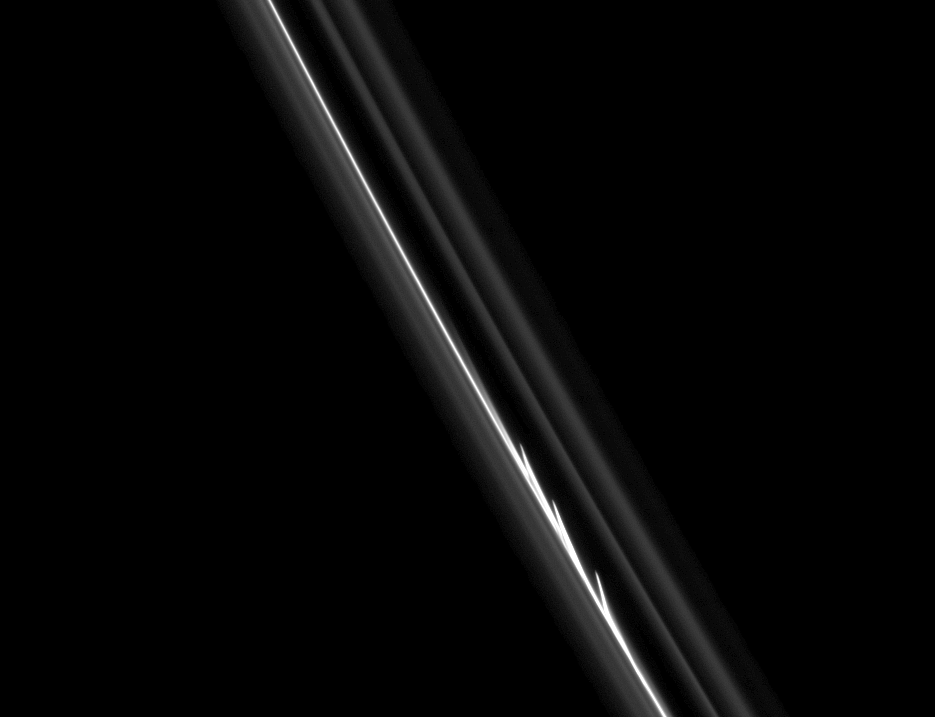

Evidence of Collision

The three bright, finger-like jets of material seen here suggest that a small object has collided with the core of Saturn’s F ring.

Cassini spacecraft imaging scientists have shown that the F-ring shepherd moon Prometheus influences the structure of the ring in two ways: by creating streamer-channel features as it closely approaches (and partially passes into) the ring (see PIA08397) and by perturbing the orbits of small objects within the F ring region which then exert their own influence on nearby ring particles, as seen here.

These small, embedded objects could be temporary clumps of particles, but scientists think at least one of the objects could be a more permanent moonlet.

This view looks toward the sunlit side of the rings from about 40 degrees below the ringplane. The image was taken in visible light with the Cassini spacecraft narrow-angle camera on Aug. 20, 2008. The view was obtained at a distance of approximately 685,000 kilometers (426,000 miles) from Saturn and at a Sun-ring-spacecraft, or phase, angle of 40 degrees. Image scale is about 5 kilometers (3 miles) per pixel.

The Cassini-Huygens mission is a cooperative project of NASA, the European Space Agency and the Italian Space Agency. The Jet Propulsion Laboratory, a division of the California Institute of Technology in Pasadena, manages the mission for NASA’s Science Mission Directorate, Washington, D.C. The Cassini orbiter and its two onboard cameras were designed, developed and assembled at JPL. The imaging operations center is based at the Space Science Institute in Boulder, Colo.

Credit: NASA/JPL/Space Science Institute